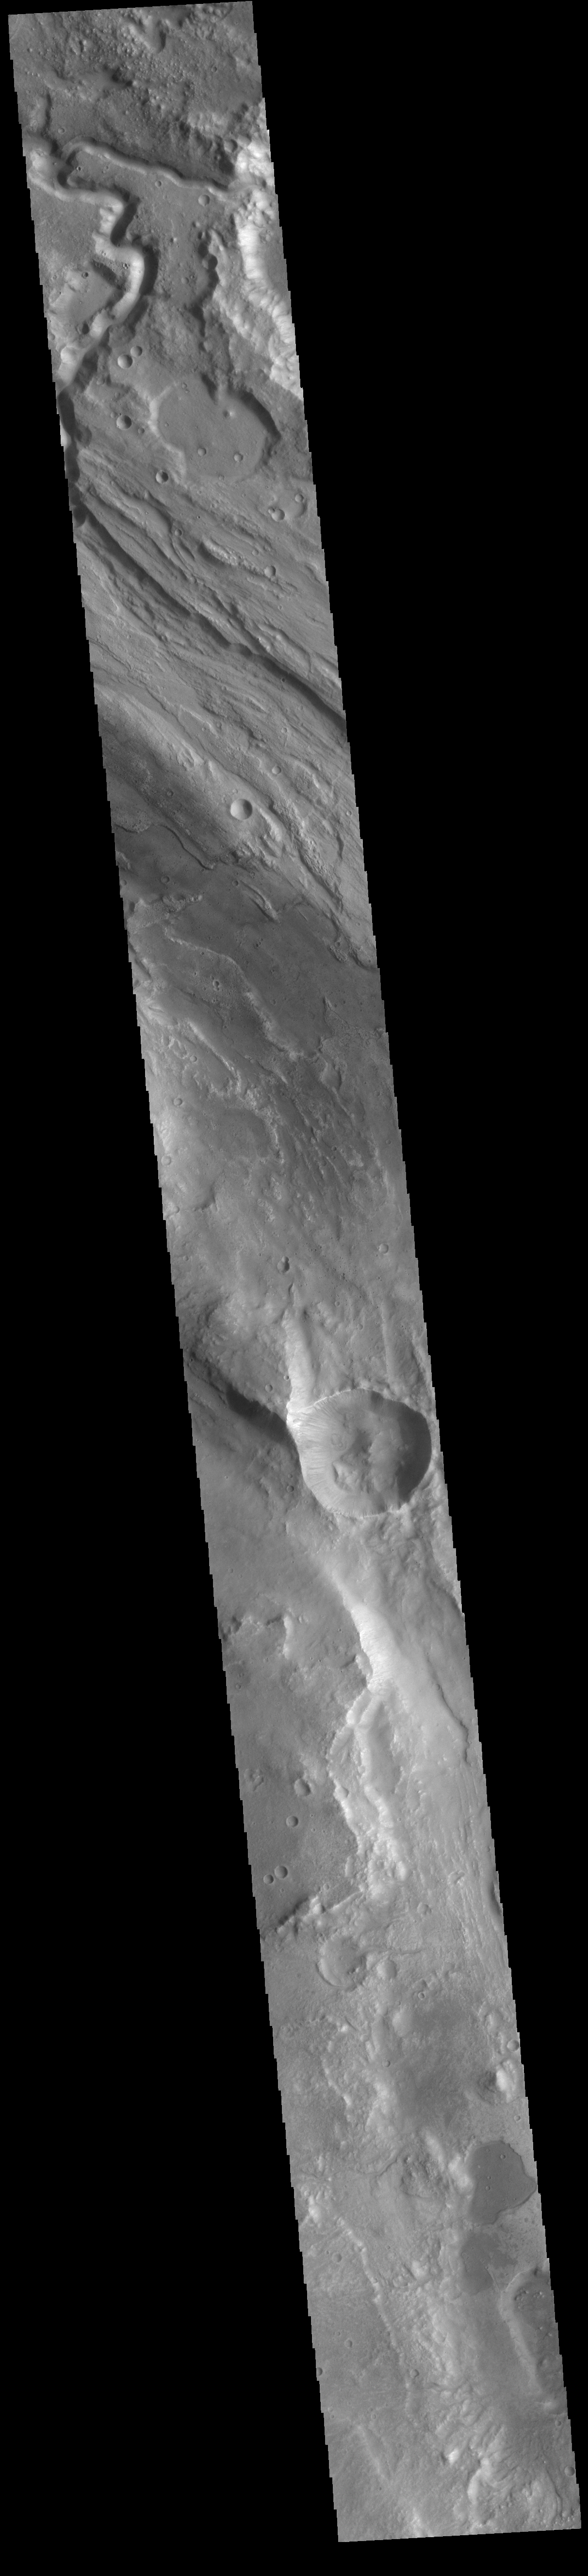

Ares Vallis

Today’s VIS image shows part of Ares Vallis, one of the large channels in Margaritfer Terra that empty into Chryse Planitia.

Credit: NASA/JPL-Caltech/ASU